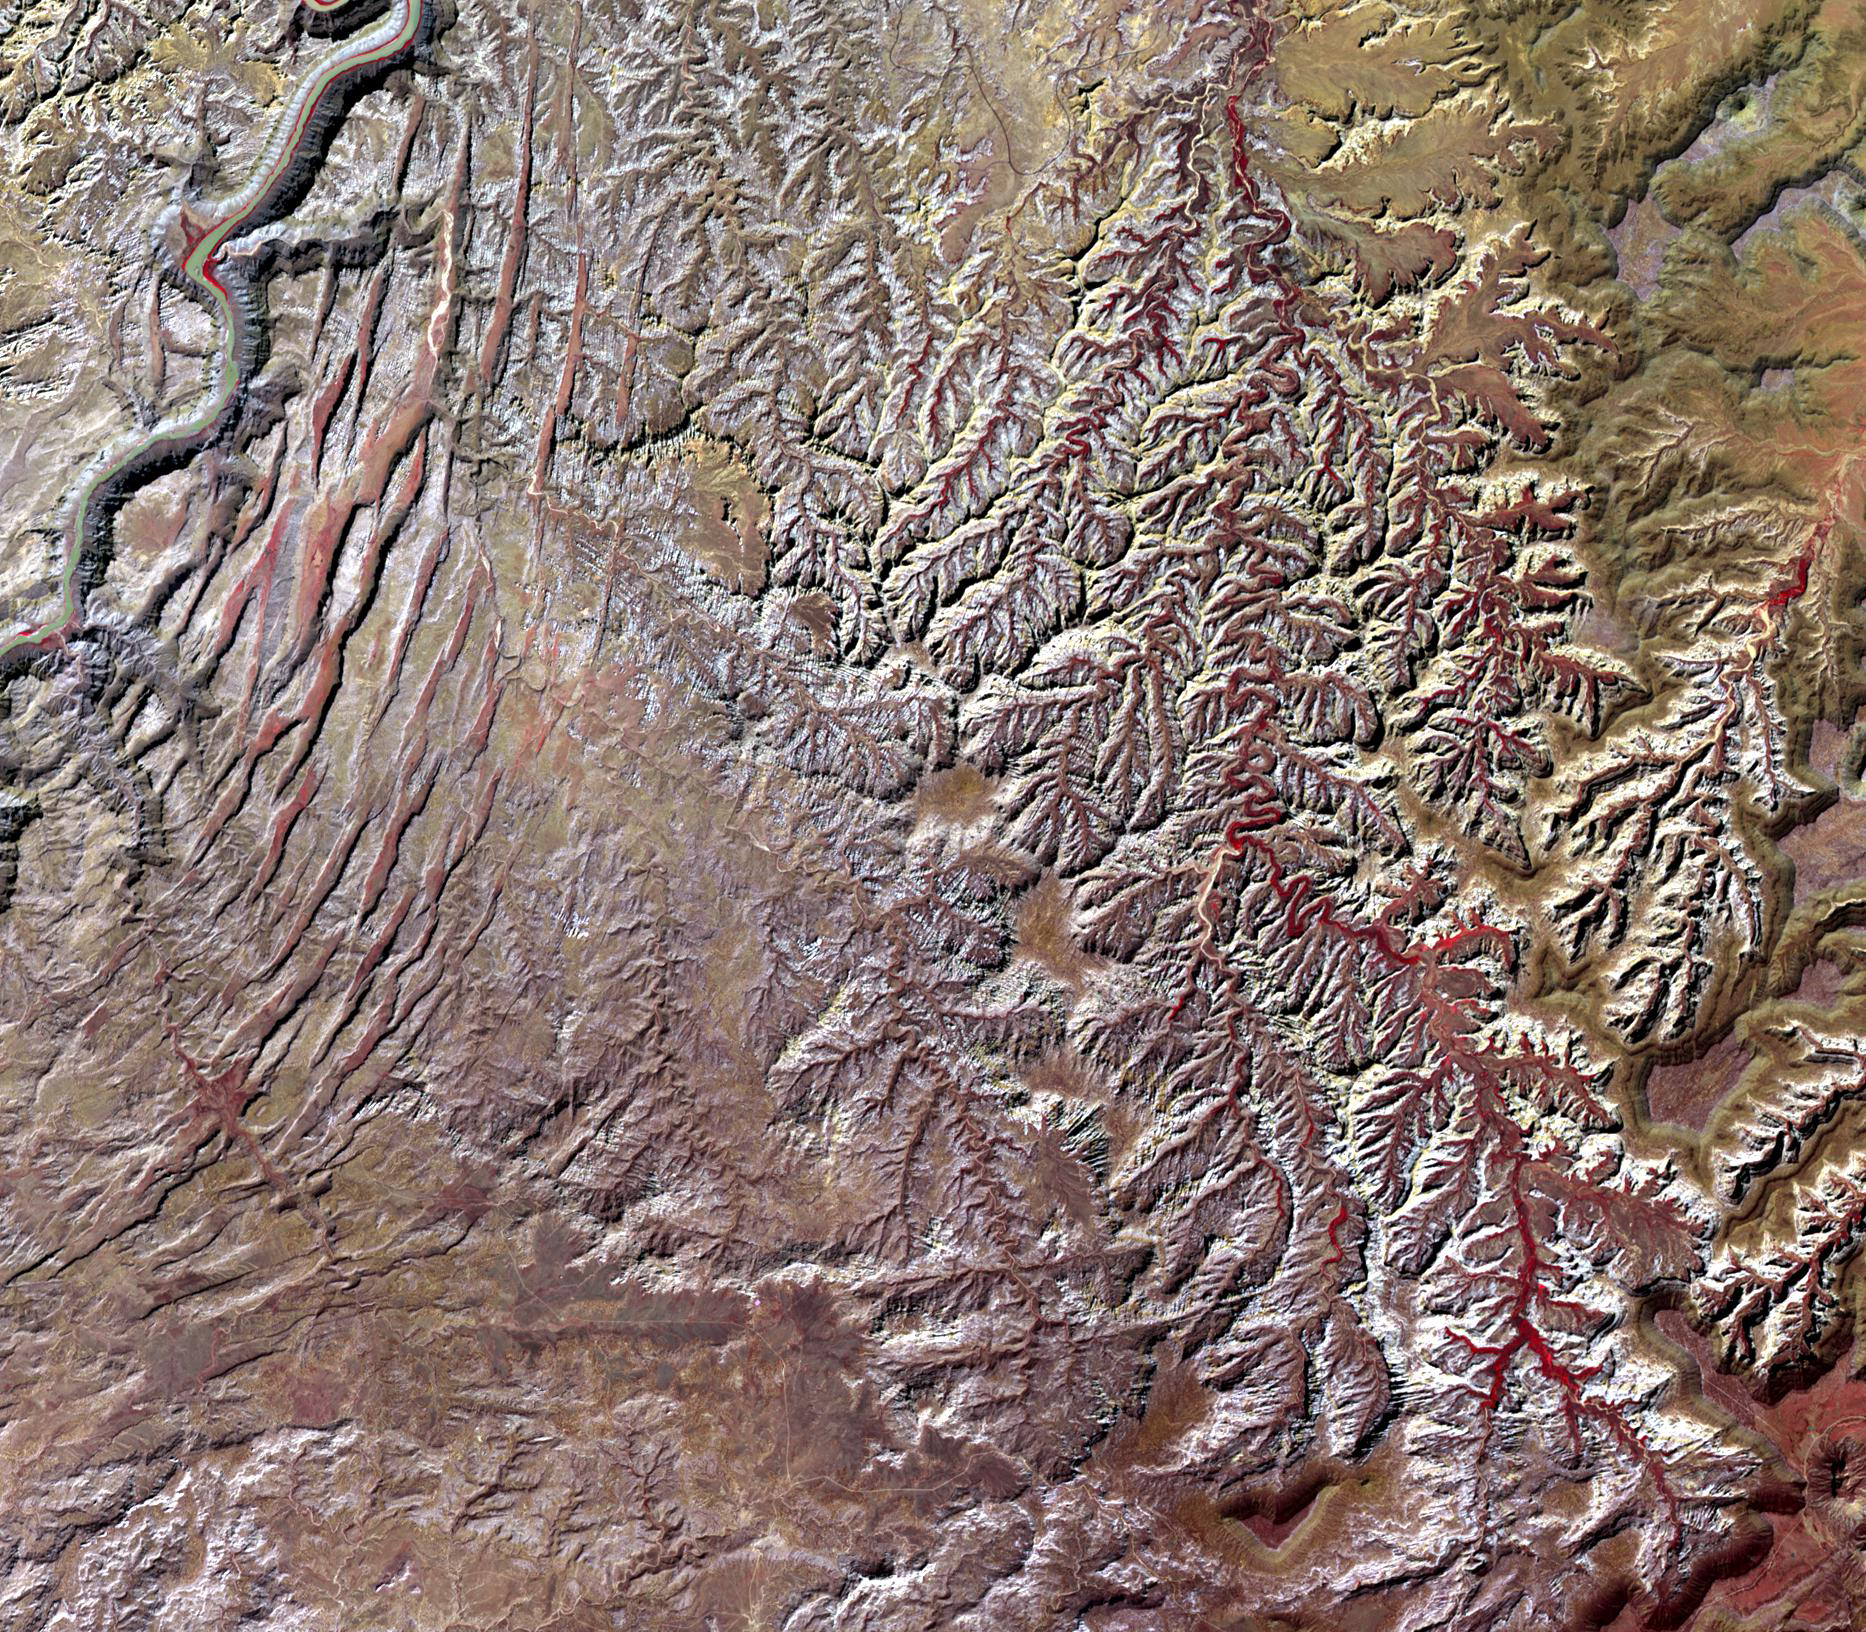

Canyonlands National Park, Utah

Originally released on Oct. 7, 2013.

The desert southwest US is a showcase of geology. Canyonlands National Park in SE Utah is one such example. In this image, the Colorado River in the upper left corner forms the border of an area of outcrops of Permian (~280 million years old) Cedar Mesa Sandstone. Nearest the river, a series of arcuate faults has created a landscape of extremely narrow valleys. Further east a tributary of the Colorado has eroded the landscape into intricate feather-like drainage patterns. The image was acquired September 24, 2005, covers an area of 27 x 24 km, and is located near 38.1 degrees north latitude, 109.8 degrees west longitude.

With its 14 spectral bands from the visible to the thermal infrared wavelength region and its high spatial resolution of 15 to 90 meters (about 50 to 300 feet), ASTER images Earth to map and monitor the changing surface of our planet. ASTER is one of five Earth-observing instruments launched Dec. 18, 1999, on Terra. The instrument was built by Japan’s Ministry of Economy, Trade and Industry. A joint U.S./Japan science team is responsible for validation and calibration of the instrument and data products.

The broad spectral coverage and high spectral resolution of ASTER provides scientists in numerous disciplines with critical information for surface mapping and monitoring of dynamic conditions and temporal change. Example applications are: monitoring glacial advances and retreats; monitoring potentially active volcanoes; identifying crop stress; determining cloud morphology and physical properties; wetlands evaluation; thermal pollution monitoring; coral reef degradation; surface temperature mapping of soils and geology; and measuring surface heat balance.

The U.S. science team is located at NASA’s Jet Propulsion Laboratory, Pasadena, Calif. The Terra mission is part of NASA’s Science Mission Directorate, Washington, D.C.

Credit: NASA/GSFC/METI/ERSDAC/JAROS, and U.S./Japan ASTER Science Team